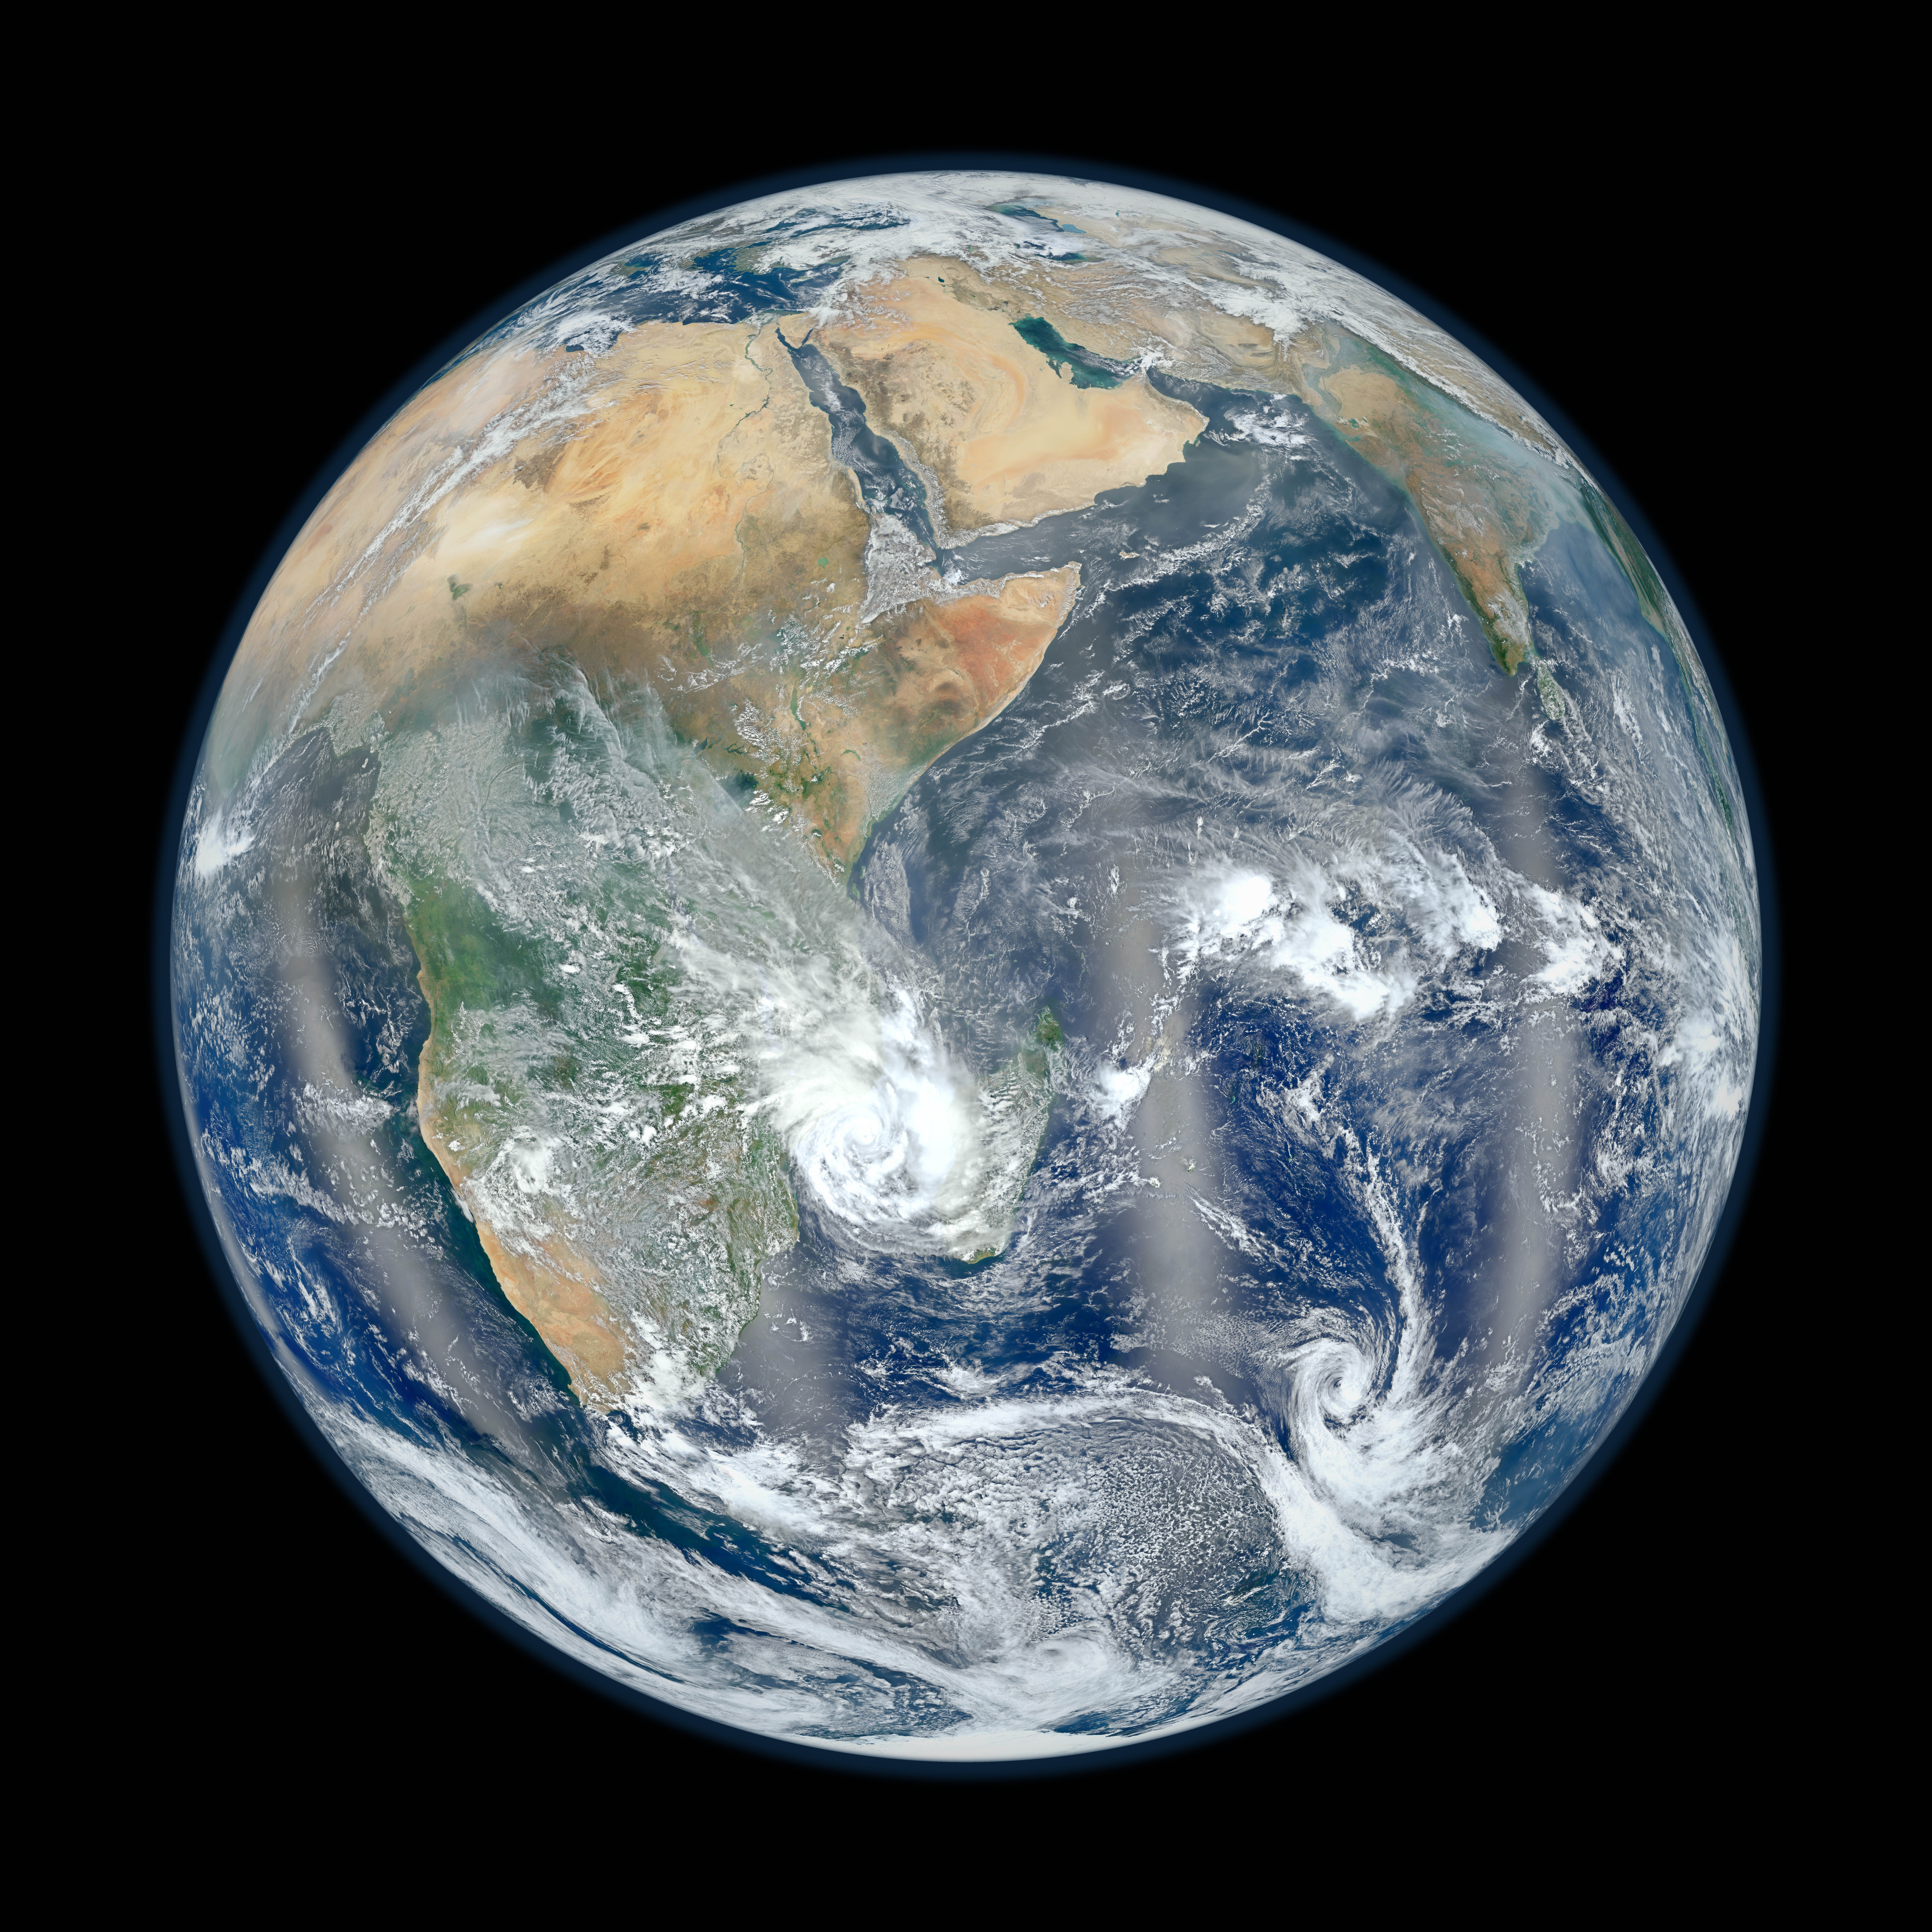

Eastern Hemisphere - Blue Marble 2012

February 2, 2012 Go here to view an image that explains how composite images like these are created: www.flickr.com/photos/gsfc/6803619953 Responding to public demand, NASA scientists created a companion image to the wildly popular 'Blue Marble' released last week (January 25, 2012). www.flickr.com/photos/gsfc/6760135001 The new image is a composite of six separate orbits taken on January 23, 2012 by the Suomi National Polar-orbiting Partnership satellite. Both of these new 'Blue Marble' images are images taken by a new instrument flying aboard Suomi NPP, the Visible Infrared Imaging Radiometer Suite (VIIRS). Compiled by NASA Goddard scientist Norman Kuring, this image has the perspective of a viewer looking down from 7,918 miles (about 12,742 kilometers) above the Earth's surface from a viewpoint of 10 degrees South by 45 degrees East. The four vertical lines of 'haze' visible in this image shows the reflection of sunlight off the ocean, or 'glint,' that VIIRS captured as it orbited the globe. Suomi NPP is the result of a partnership between NASA, NOAA and the Department of Defense.

Credit: NASA/NOAA